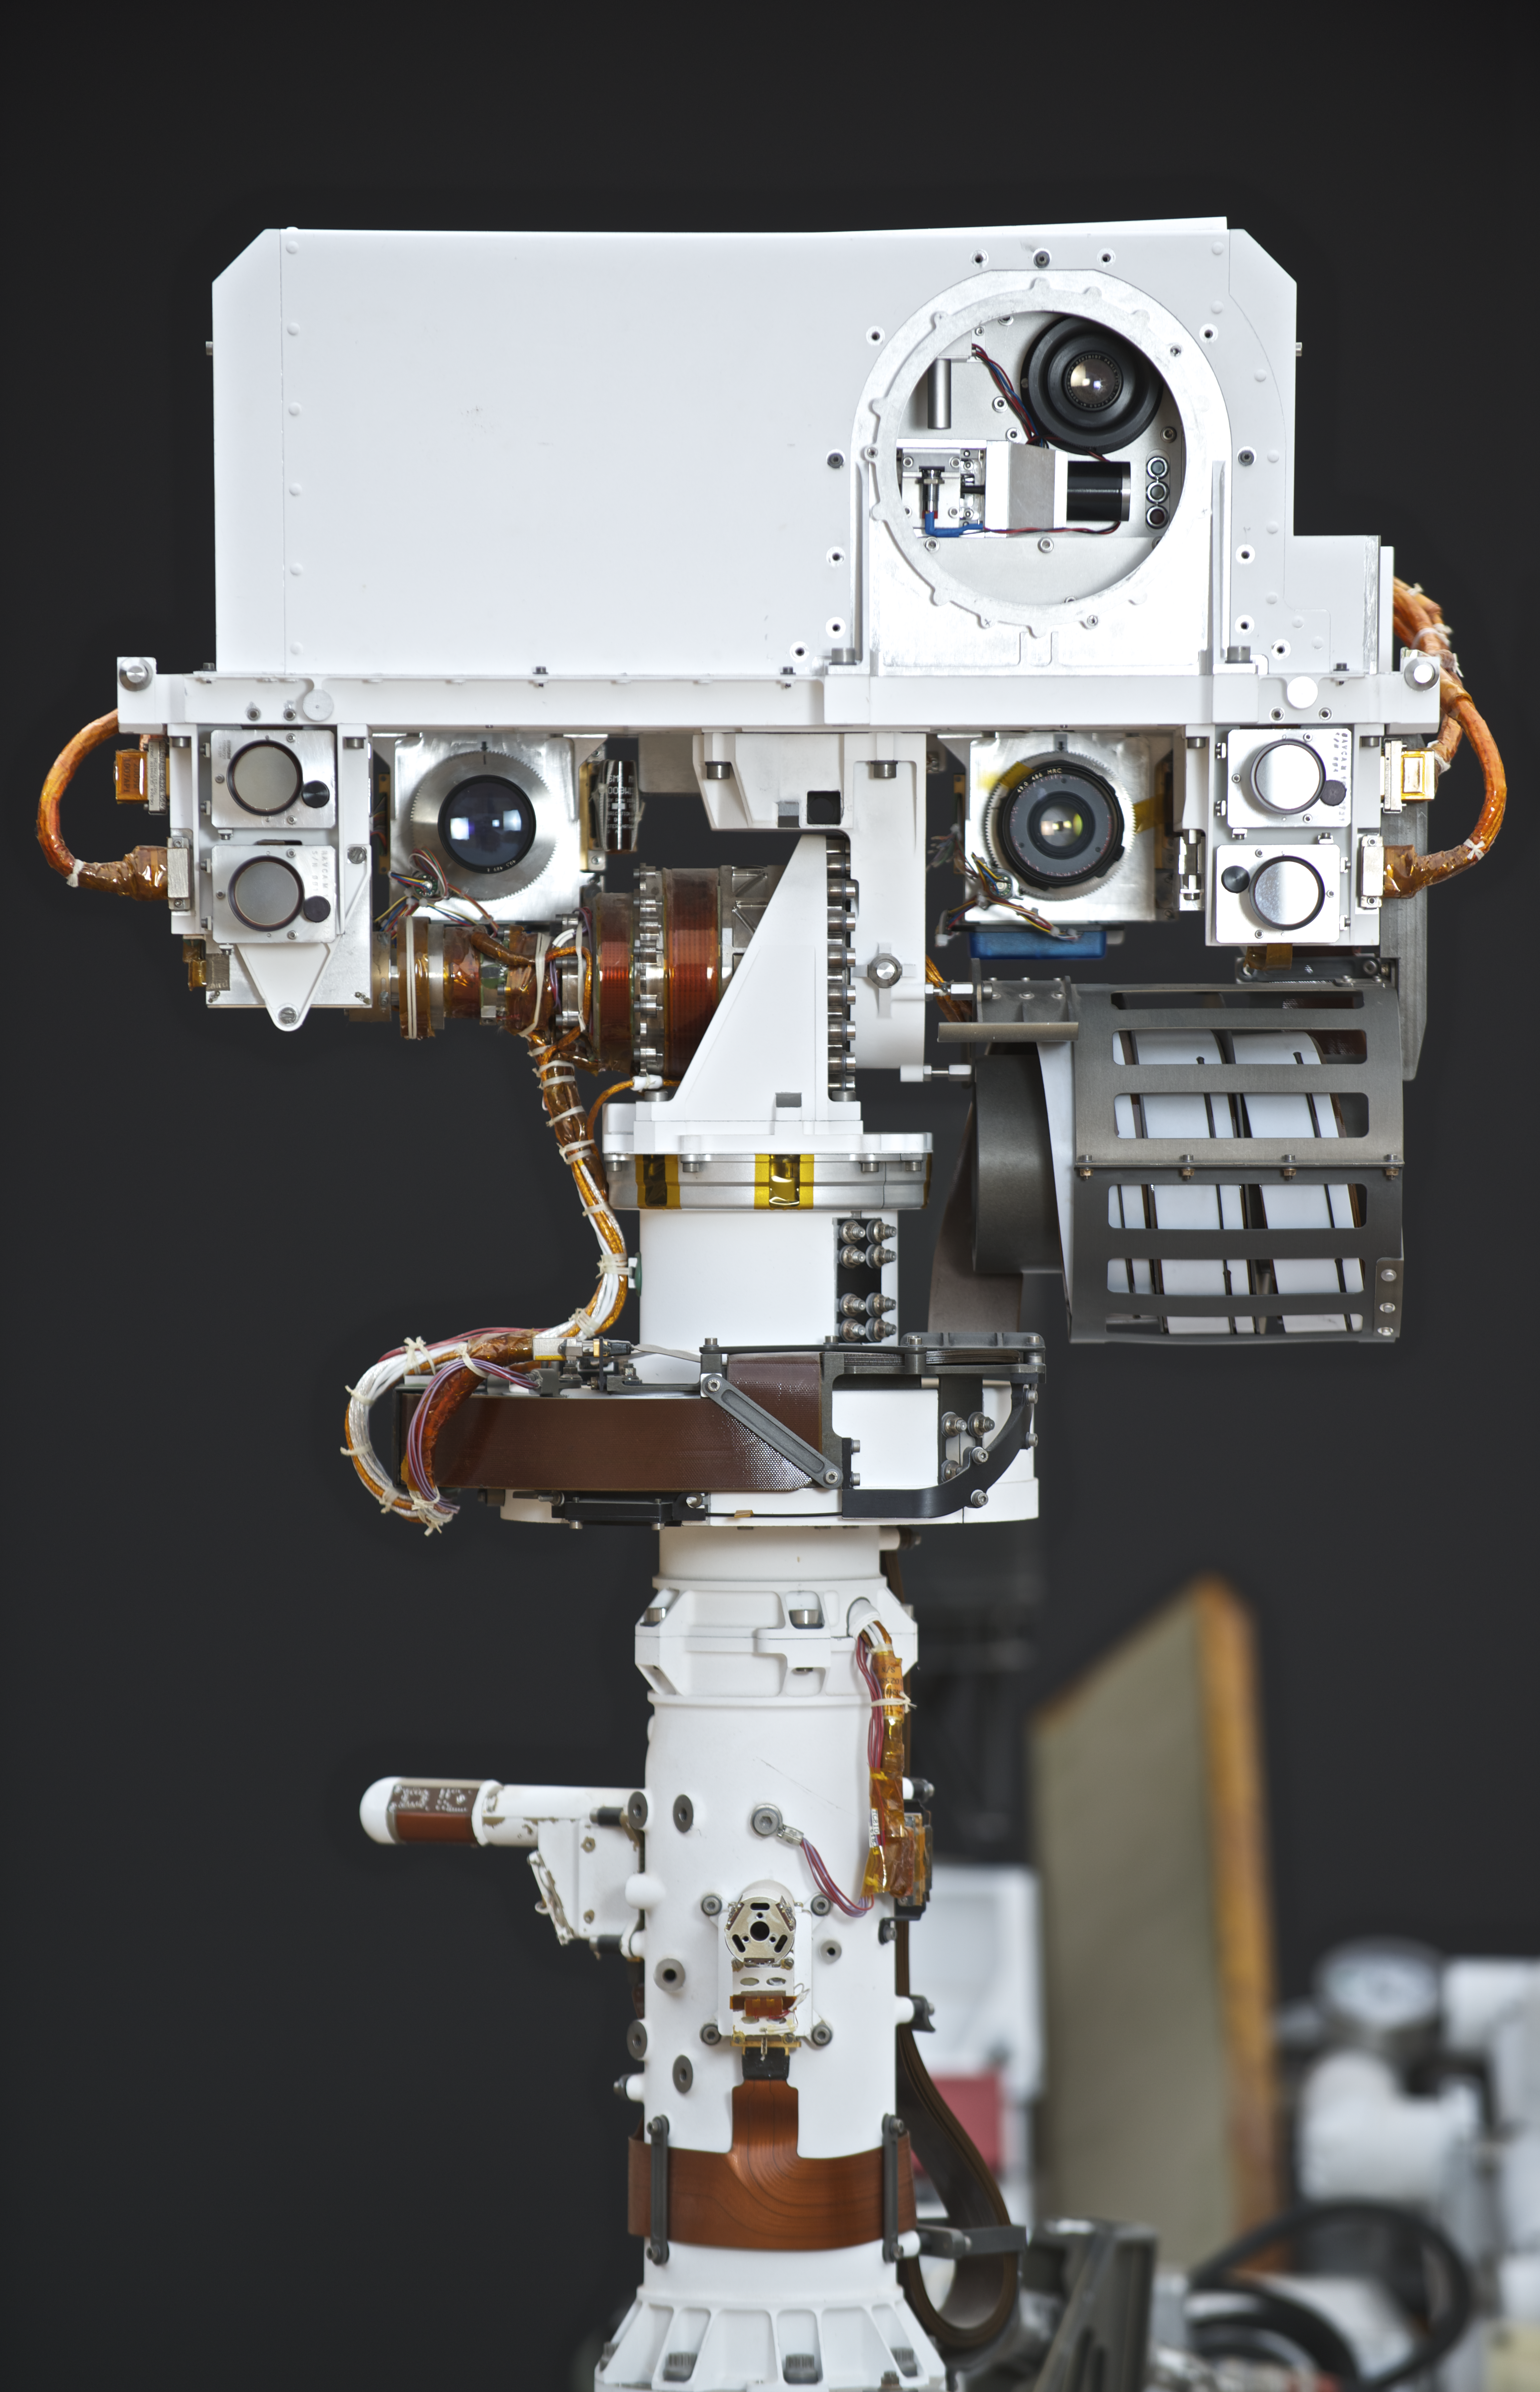

NASA’s Vehicle System Test Bed (VSTB) Rover

This photograph shows the Vehicle System Test Bed (VSTB) rover, a nearly identical copy to the Curiosity rover on Mars. The VSTB is used for Earth based testing. This is a close-up of its mast. Photo by Dan Goods and David Delgado.

Credit: NASA/JPL-Caltech